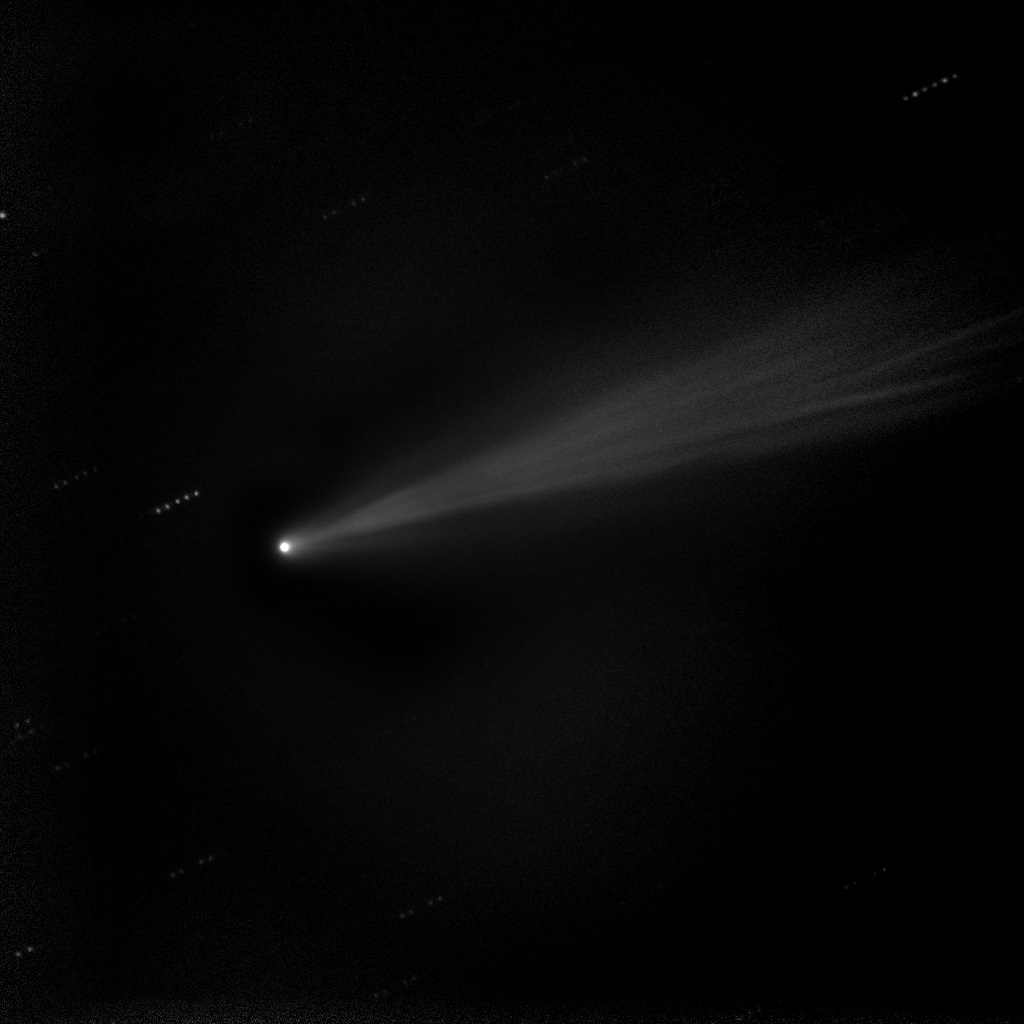

Comet ISON Enhanced

Taken on 19 Nov. 2013, this image shows a composite "stacked" image of comet ISON. These five stacked images of 10 seconds each were taken with the 20" Marshall Space Flight Center telescope in New Mexico. This technique allows the comet's sweeping tail to emerge with more detail. -------- More details on Comet ISON: Comet ISON began its trip from the Oort cloud region of our solar system and is now travelling toward the sun. The comet will reach its closest approach to the sun on Thanksgiving Day -- 28 Nov 2013 -- skimming just 730,000 miles above the sun's surface. If it comes around the sun without breaking up, the comet will be visible in the Northern Hemisphere with the naked eye, and from what we see now, ISON is predicted to be a particularly bright and beautiful comet. Catalogued as C/2012 S1, Comet ISON was first spotted 585 million miles away in September 2012. This is ISON's very first trip around the sun, which means it is still made of pristine matter from the earliest days of the solar system’s formation, its top layers never having been lost by a trip near the sun. Comet ISON is, like all comets, a dirty snowball made up of dust and frozen gases like water, ammonia, methane and carbon dioxide -- some of the fundamental building blocks that scientists believe led to the formation of the planets 4.5 billion years ago. NASA has been using a vast fleet of spacecraft, instruments, and space- and Earth-based telescope, in order to learn more about this time capsule from when the solar system first formed. The journey along the way for such a sun-grazing comet can be dangerous. A giant ejection of solar material from the sun could rip its tail off. Before it reaches Mars -- at some 230 million miles away from the sun -- the radiation of the sun begins to boil its water, the first step toward breaking apart. And, if it survives all this, the intense radiation and pressure as it flies near the surface of the sun could destroy it altogether. This collection of images show ISON throughout that journey, as scientists watched to see whether the comet would break up or remain intact. The comet reaches its closest approach to the sun on Thanksgiving Day -- Nov. 28, 2013 -- skimming just 730,000 miles above the sun’s surface. If it comes around the sun without breaking up, the comet will be visible in the Northern Hemisphere with the naked eye, and from what we see now, ISON is predicted to be a particularly bright and beautiful comet. ISON stands for International Scientific Optical Network, a group of observatories in ten countries who have organized to detect, monitor, and track objects in space. ISON is managed by the Keldysh Institute of Applied Mathematics, part of the Russian Academy of Sciences.

Credit: NASA/MSFC/MEO/Cameron McCarty